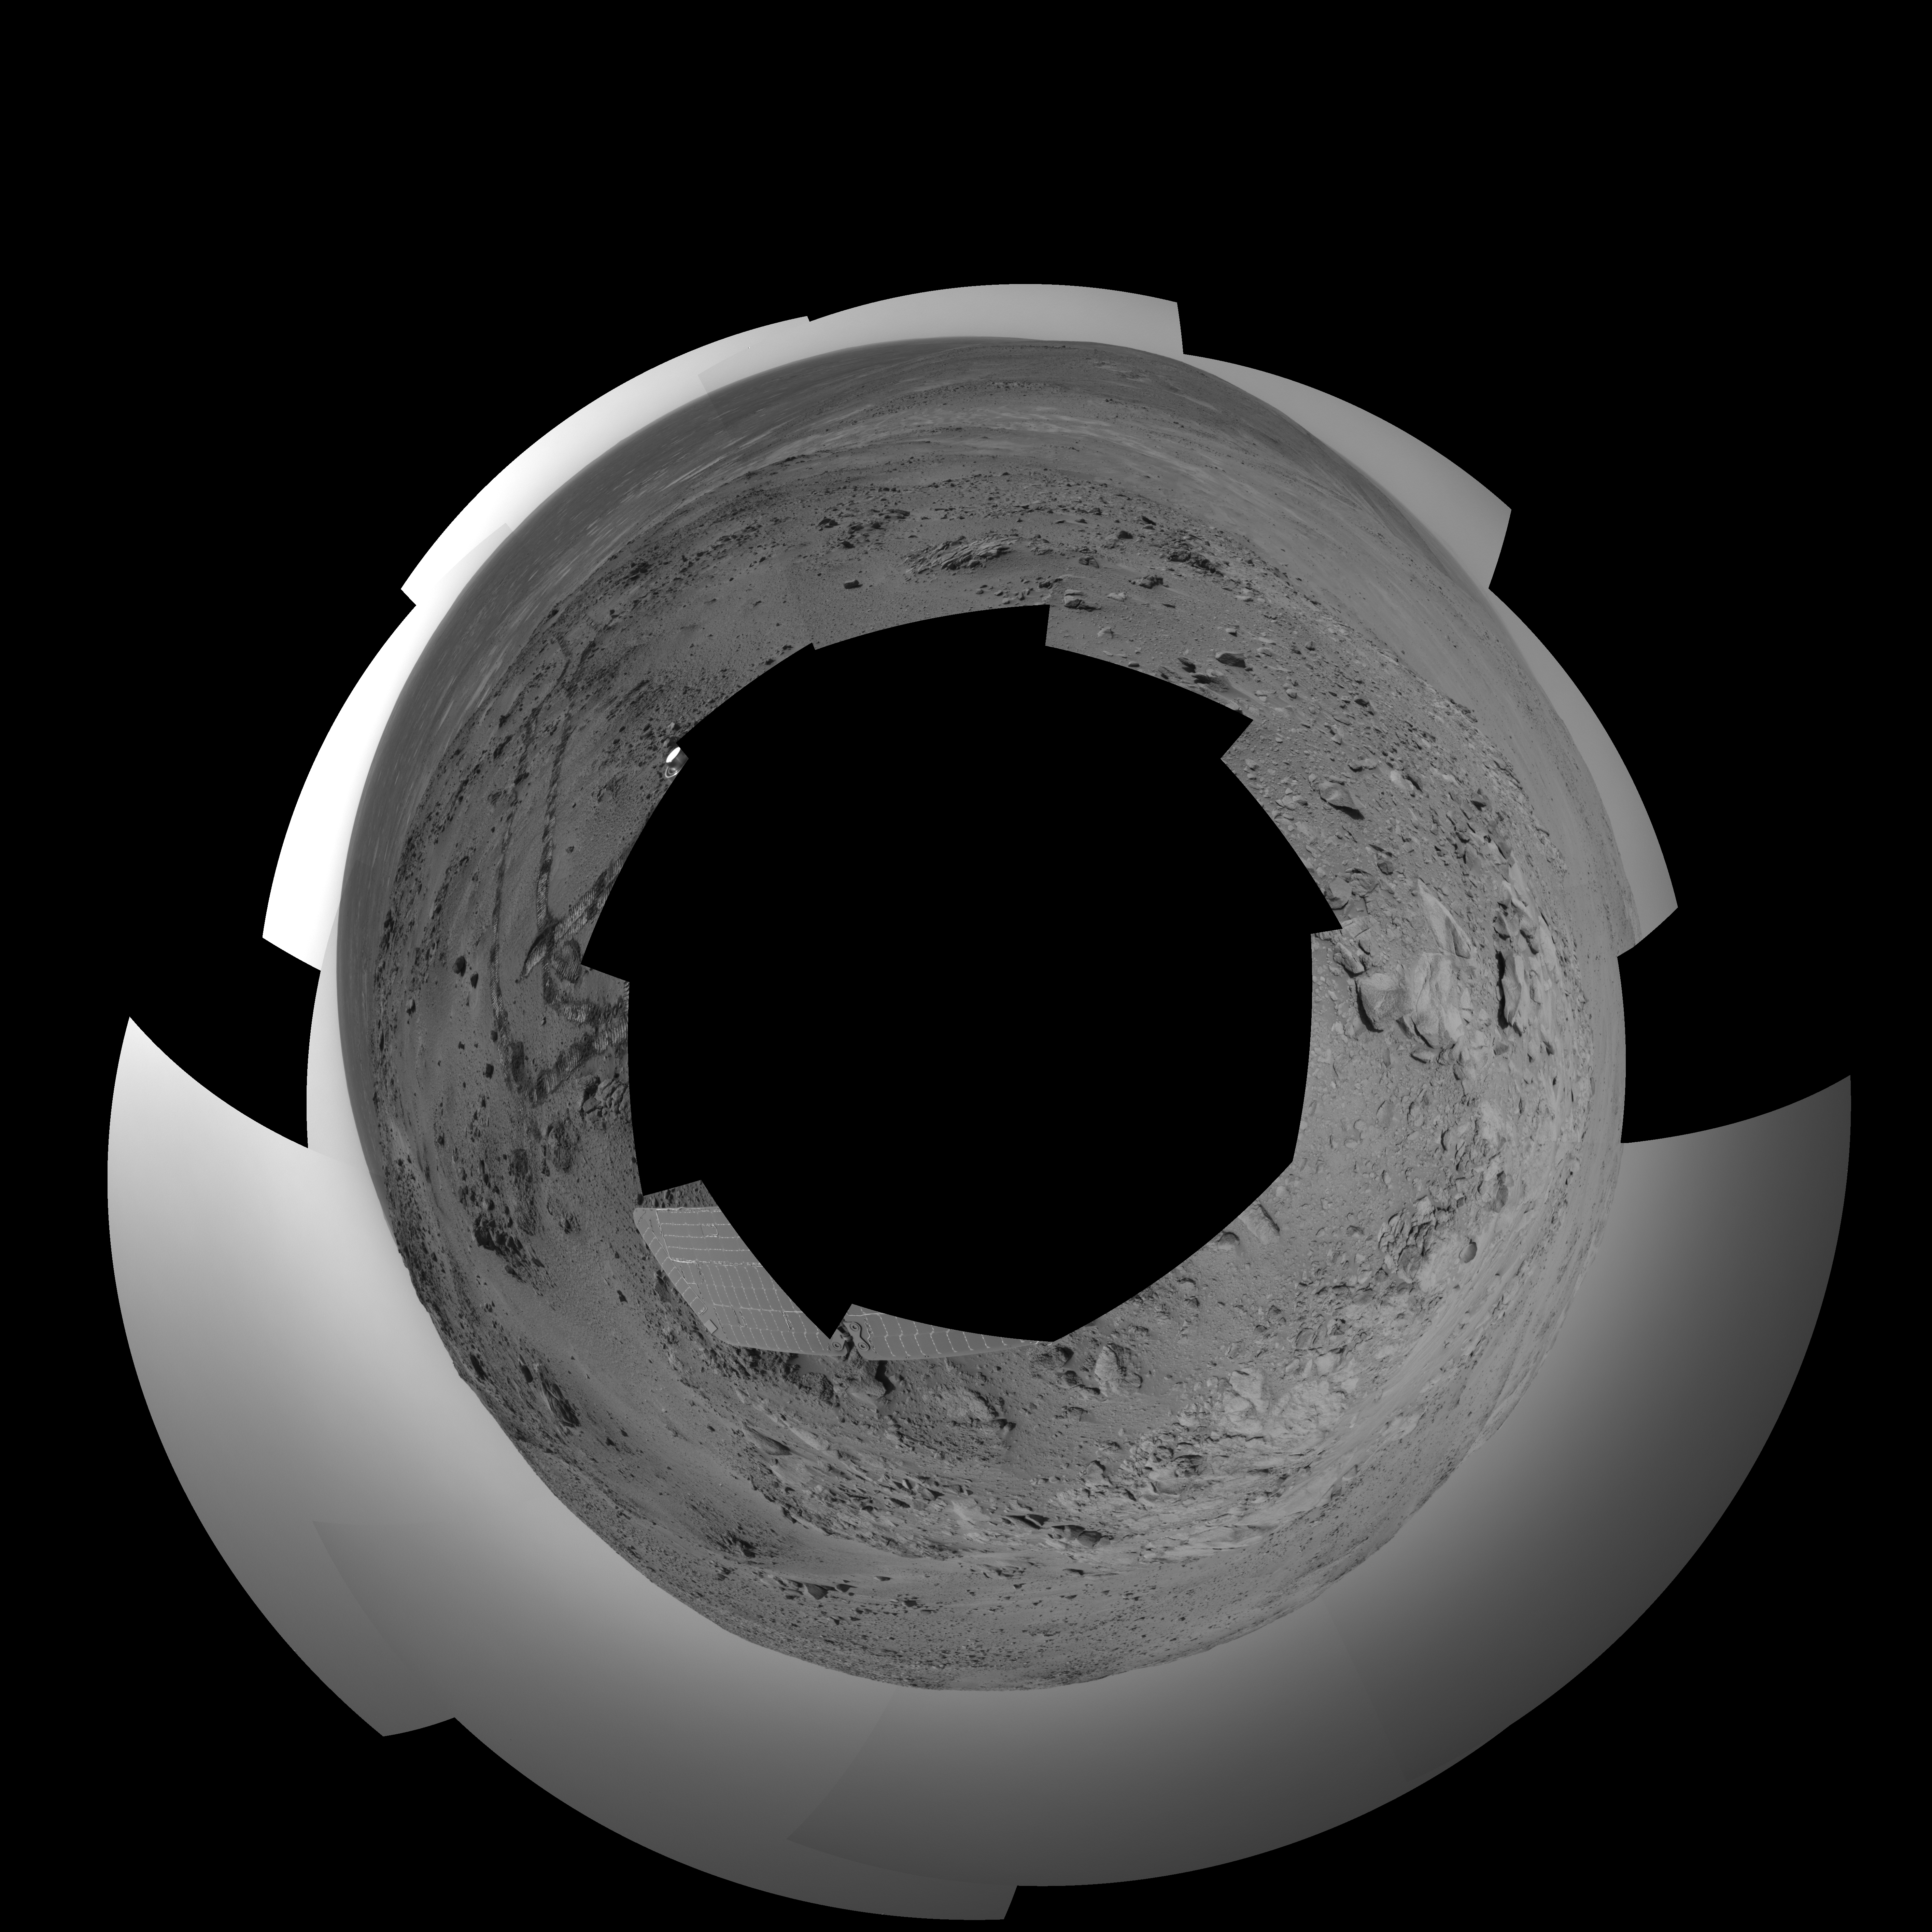

Spirit 360-Degree View on Sol 409 (polar)

NASA’s Mars Exploration Rover Spirit used its navigation camera to take the images combined into this 360-degree view of the rover’s surroundings on Spirit’s 409th martian day, or sol (Feb. 26, 2005). Spirit had driven 2 meters (7 feet) on this sol to get in position on “Cumberland Ridge” for looking into “Tennessee Valley” to the east. This location is catalogued as Spirit’s Site 108. Rover-wheel tracks from climbing the ridge are visible on the right. The summit of “Husband Hill” is at the center, to the south. This view is presented in a polar projection with geometric and brightness seam correction.

Credit: NASA/JPL